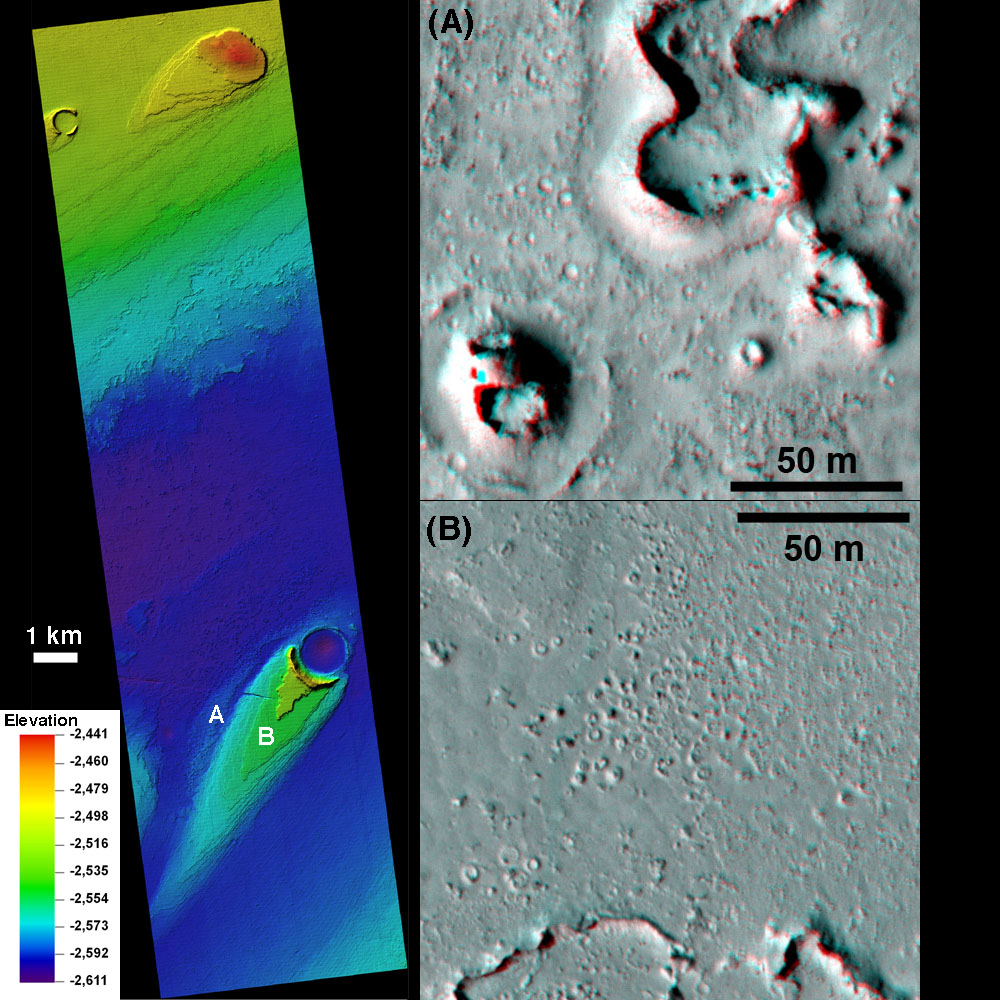

Turbulent Lava Flow in Mars’ Athabasca Valles

This combination of images helped researchers analyze the youngest flood lava on Mars, which is in Athabasca Valles, in the Elysium Planitia region of equatorial Mars.

On the left, color coding indicates relative elevation, based on three dimensional modeling from stereo pairs of images taken by the High Resolution Imaging Science Experiment (HiRISE) camera on NASA’s Mars Reconnaissance Orbiter. The scale bar is 1 kilometer (0.62 mile). The reference key to the color coding is in meters relative to a zero index altitude for Mars (negative numbers, so lower elevations than the zero index). The range from highest (red) to lowest (dark blue) is about 170 meters (558 feet). The labels “A” and “B” indicate the locations of the two images on the right.

The images on the right are made from stereo-paired HiRISE observations and appear three dimensional when viewed through red-blue glasses. The features evident here are “phreatovolcanic cones” related to lava-water interactions. They can be used as indicators of where the lava flowed. The difference in elevation between “A” and “B” is more than 100 meters (328 feet), so the lava flow reached a peak depth of more than 100 meters in this area. It is also interesting that the cones are small where the lava was thin (B) and big where the lave was deeper (A). The scale bars are 50 meters (164 feet).

The University of Arizona, Tucson, operates the HiRISE camera, which was built by Ball Aerospace & Technologies Corp., Boulder, Colo. NASA’s Jet Propulsion Laboratory, a division of the California Institute of Technology, Pasadena, manages the Mars Reconnaissance Orbiter for the NASA Science Mission Directorate, Washington. Lockheed Martin Space Systems, Denver, is the prime contractor for the project and built the spacecraft.

Credit: NASA/JPL-Caltech/University of Arizona